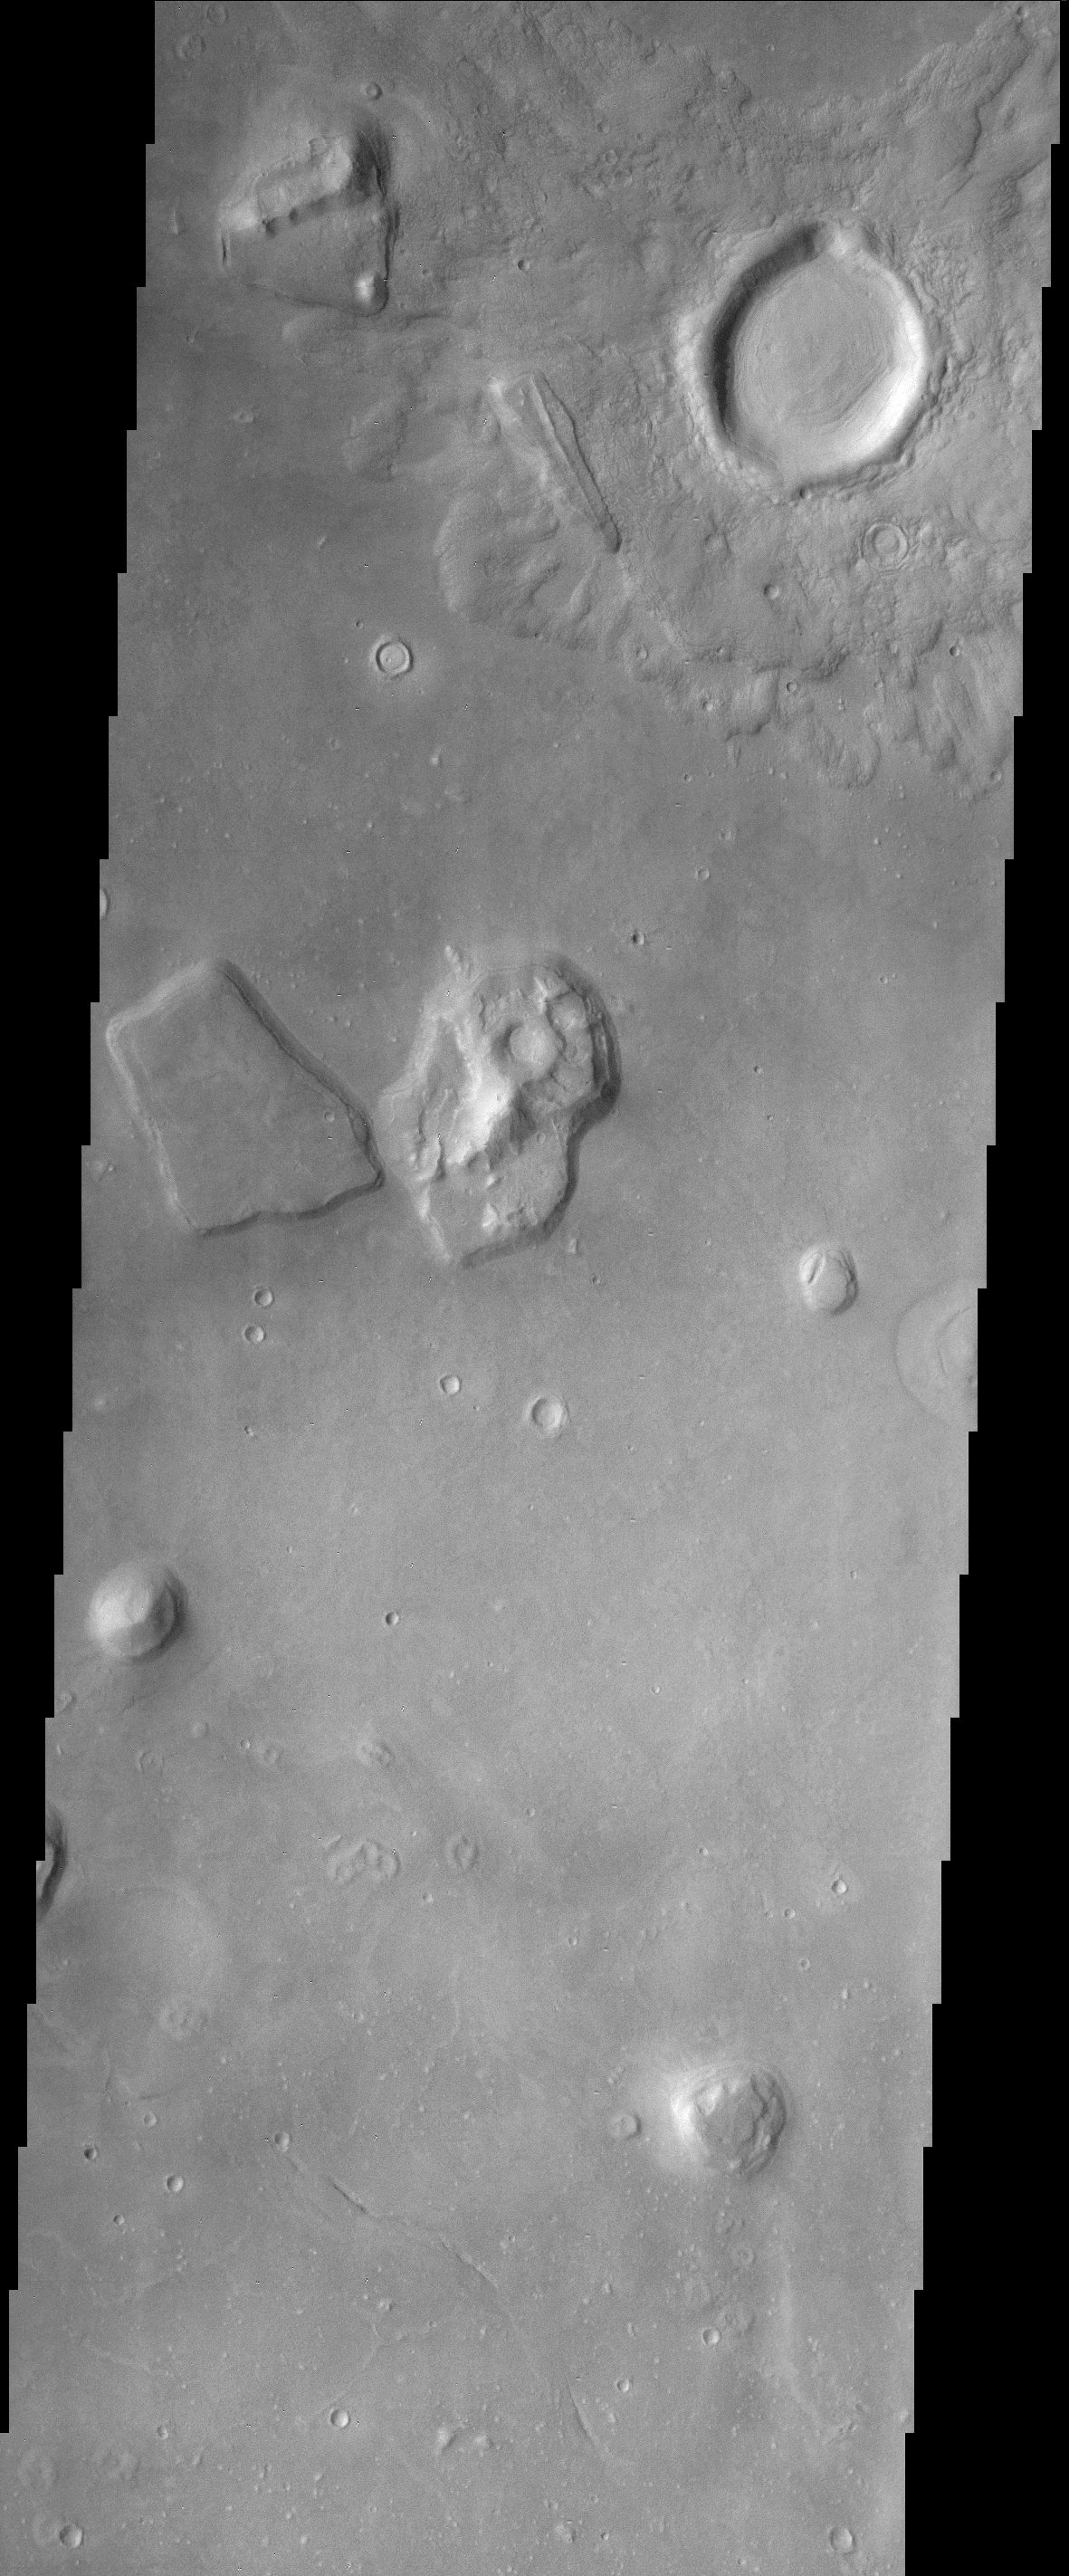

Cydonia Landscape

The Cydonia region on Mars straddles the boundary between the bright, dusty, cratered highlands to the southeast and the dark, relatively dust-free, lowland plains to the west. The countless mesas and buttes that cover the region are testament to the former presence of vast layers of material that have been stripped back over the eons leaving the isolated remnants seen in this THEMIS image. Evidence of larger masses of these remnants is visible to the south in the MOLA context image. Note the lobes of ejecta emanating from the large crater in the upper right of the THEMIS image. This style of ejecta is thought to arise when an impact occurs into water or ice-rich material, indicating that at least at the time of the impact such material was present.

Note: this THEMIS visual image has not been radiometrically nor geometrically calibrated for this preliminary release. An empirical correction has been performed to remove instrumental effects. A linear shift has been applied in the cross-track and down-track direction to approximate spacecraft and planetary motion. Fully calibrated and geometrically projected images will be released through the Planetary Data System in accordance with Project policies at a later time.

NASA’s Jet Propulsion Laboratory manages the 2001 Mars Odyssey mission for NASA’s Office of Space Science, Washington, D.C. The Thermal Emission Imaging System (THEMIS) was developed by Arizona State University, Tempe, in collaboration with Raytheon Santa Barbara Remote Sensing. The THEMIS investigation is led by Dr. Philip Christensen at Arizona State University. Lockheed Martin Astronautics, Denver, is the prime contractor for the Odyssey project, and developed and built the orbiter. Mission operations are conducted jointly from Lockheed Martin and from JPL, a division of the California Institute of Technology in Pasadena.

Credit: NASA/JPL/Arizona State University